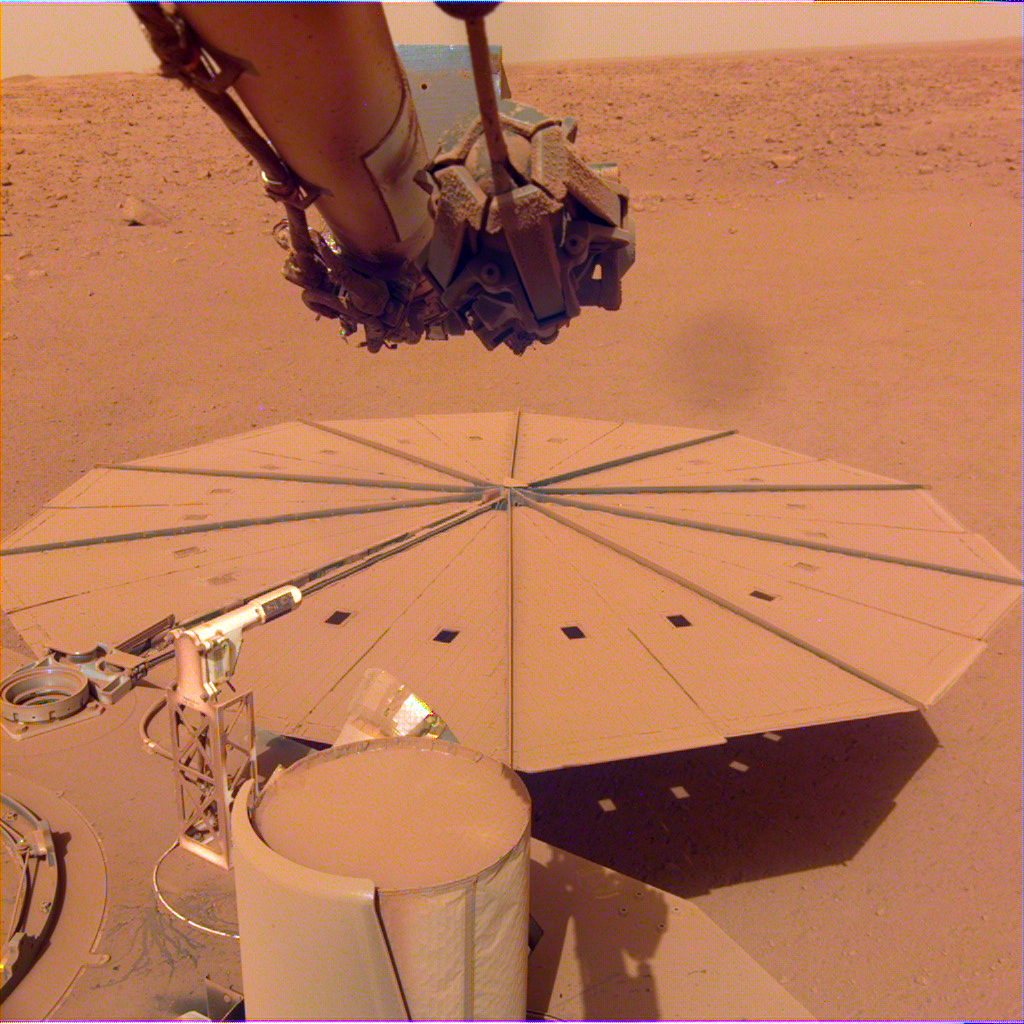

InSight’s Dusty Solar Panel

NASA’s InSight Mars lander captured this image of one of its dust-covered solar panels on April 24, 2022, the 1,211th Martian day, or sol, of the mission.

JPL manages InSight for NASA’s Science Mission Directorate. InSight is part of NASA’s Discovery Program, managed by the agency’s Marshall Space Flight Center in Huntsville, Alabama. Lockheed Martin Space in Denver built the InSight spacecraft, including its cruise stage and lander, and supports spacecraft operations for the mission.

A number of European partners, including France’s Centre National d’Études Spatiales (CNES) and the German Aerospace Center (DLR), are supporting the InSight mission. CNES provided the Seismic Experiment for Interior Structure (SEIS) instrument to NASA, with the principal investigator at IPGP (Institut de Physique du Globe de Paris). Significant contributions for SEIS came from IPGP; the Max Planck Institute for Solar System Research (MPS) in Germany; the Swiss Federal Institute of Technology (ETH Zurich) in Switzerland; Imperial College London and Oxford University in the United Kingdom; and JPL. DLR provided the Heat Flow and Physical Properties Package (HP3) instrument, with significant contributions from the Space Research Center (CBK) of the Polish Academy of Sciences and Astronika in Poland. Spain’s Centro de Astrobiología (CAB) supplied the temperature and wind sensors.

Credit: NASA/JPL-Caltech